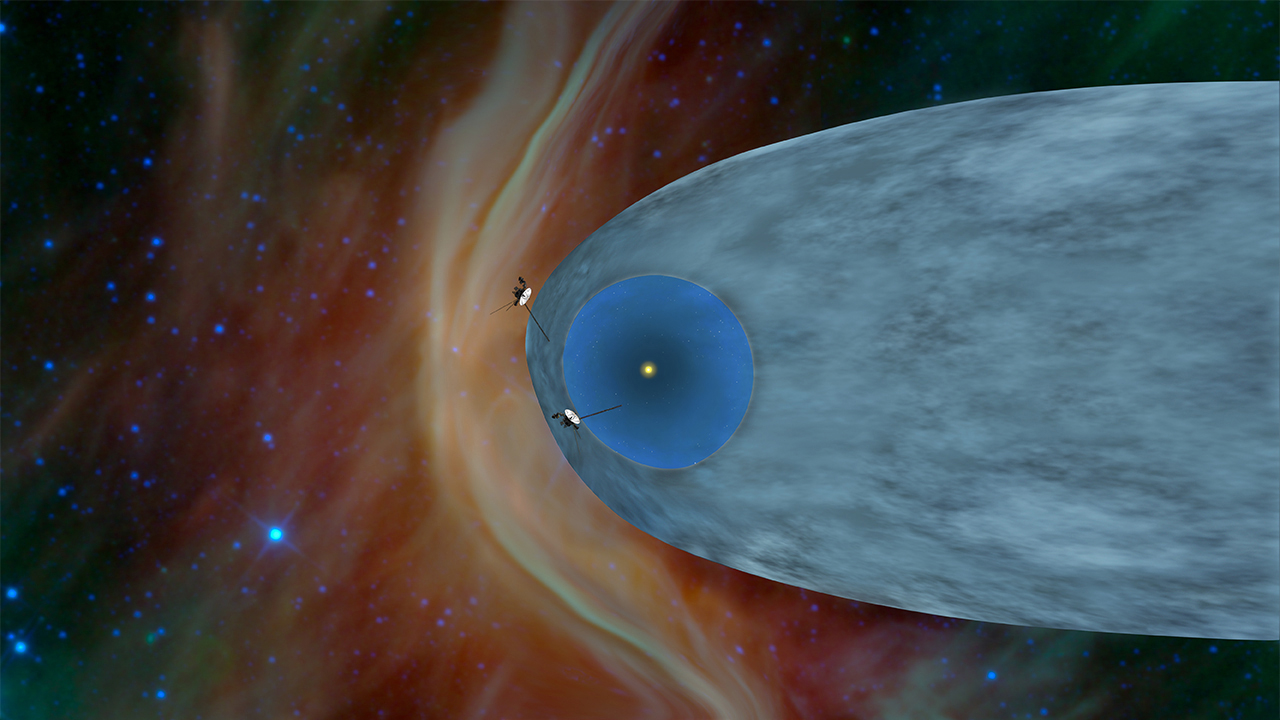

One Voyager Out, One Voyager In (Artist Concept)

This artist’s concept shows the general locations of NASA’s two Voyager spacecraft. Voyager 1 (top) has sailed beyond our solar bubble into interstellar space, the space between stars. Its environment still feels the solar influence. Voyager 2 (bottom) is still exploring the outer layer of the solar bubble.

The Voyager spacecraft were built and continue to be operated by NASA’s Jet Propulsion Laboratory, in Pasadena, Calif. Caltech manages JPL for NASA. The Voyager missions are a part of NASA’s Heliophysics System Observatory, sponsored by the Heliophysics Division of the Science Mission Directorate at NASA Headquarters in Washington.

Credit: NASA/JPL-Caltech